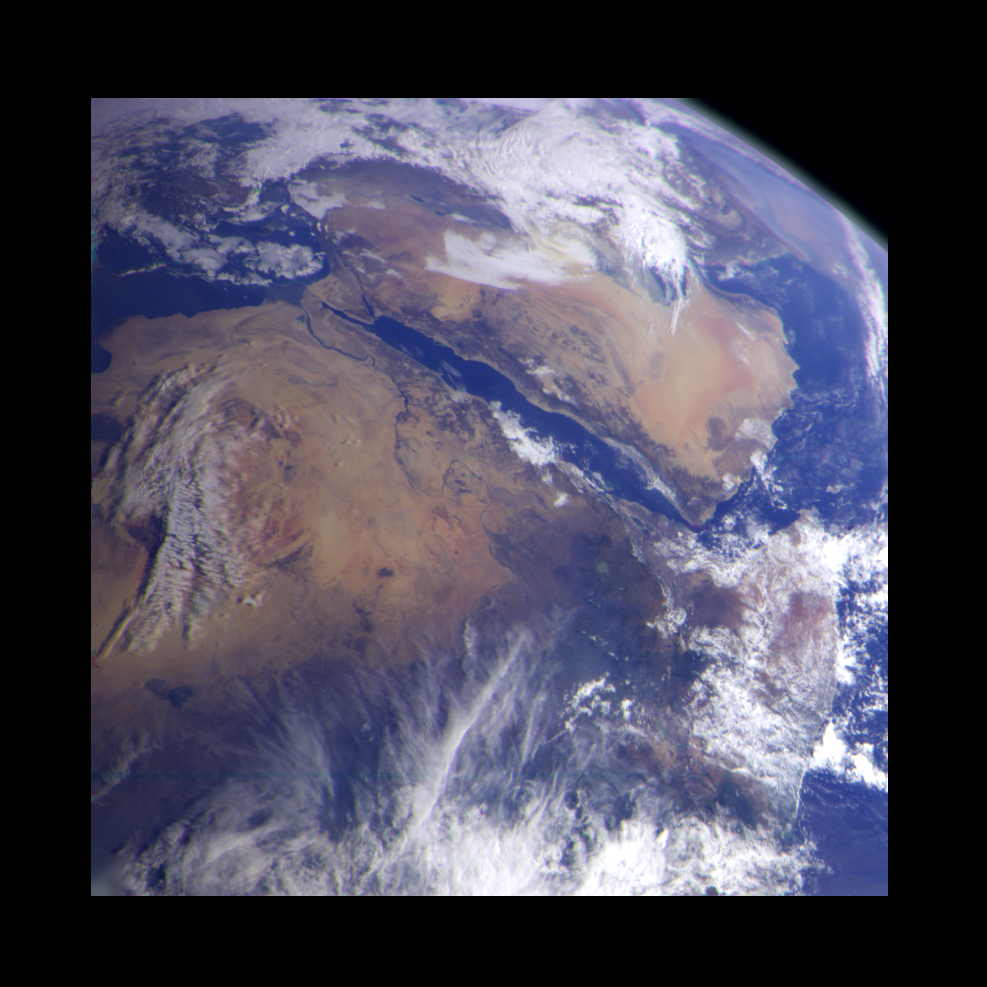

Earth – Northeast Africa and the Arabian Peninsula

This image of northeast Africa and the Arabian Peninsula was taken from an altitude of about 500,000 kilometers (300,000 miles) by the Galileo spacecraft on December 9, 1992, as it left Earth en route to Jupiter. Visible are most of Egypt (left of center), including the Nile Valley; the Red Sea (slightly above center); Israel; Jordan, and the Arabian Peninsula. In the center, below the coastal cloud, is Khartoum, at the confluence of the Blue Nile and the White Nile. Somalia (lower right) is partly covered by clouds.

Credit: NASA/JPL